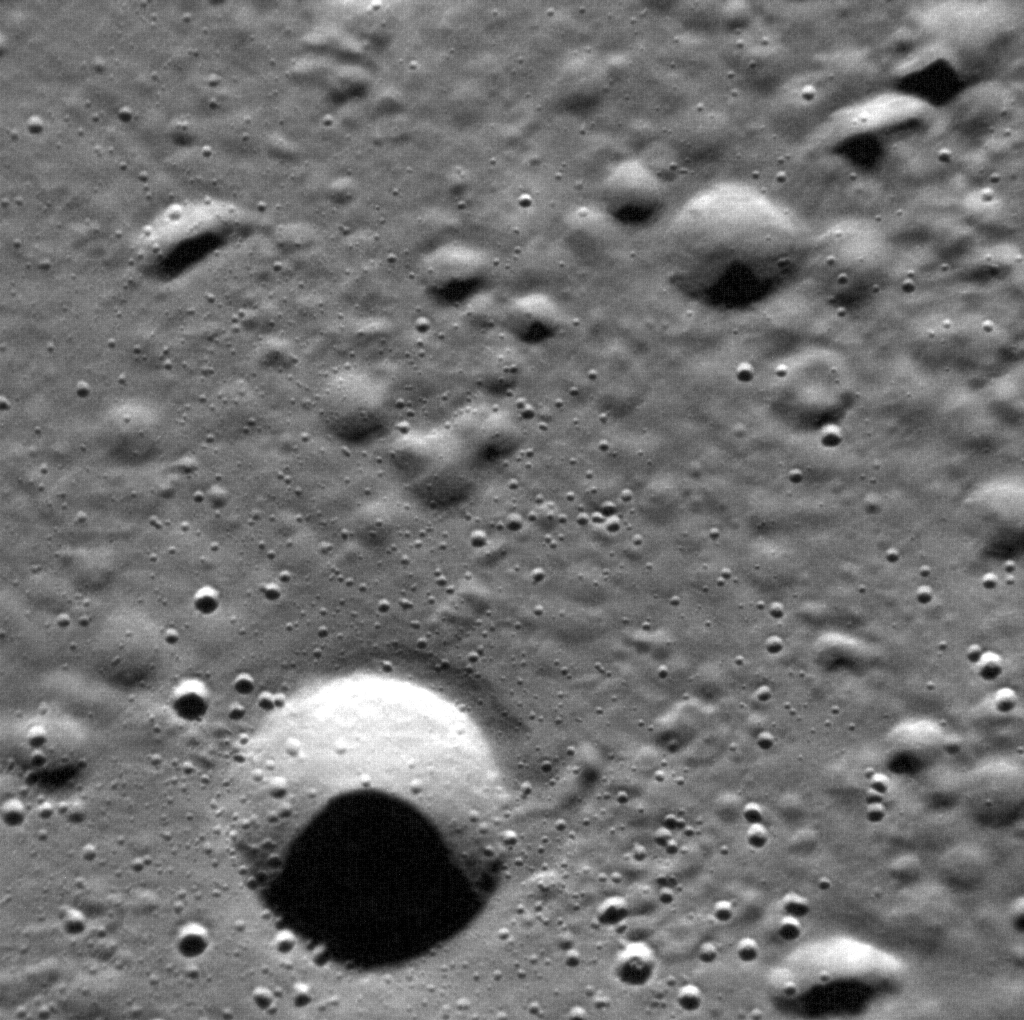

This Erosion

This view of Mercury’s surface illustrates the process of erosion on the innermost planet. At present on Earth, the dominant agents that work to wear down the landscape are flowing water, moving ice (glaciers), and blowing wind. Mercury lacks these agents, and its atmosphere is far too thin to offer protection from cosmic impacts. As a result, Mercury’s surface is exposed to impact cratering by objects ranging from micrometer-sized dust motes to multi-kilometer asteroids and comets. Here we see craters in various stages of degradation. Some craters have been worn down to mere dimples, while other, younger, impacts still retain their original shapes. Craters that have a non-circular shape or that occur in clusters are probably secondary craters formed when material ejected from primary impacts falls back to the surface.

This image was acquired as a high-resolution targeted observation. Targeted observations are images of small areas on Mercury’s surface at resolutions much higher than the 250-meter/pixel (820 feet/pixel) morphology base map or the 1-kilometer/pixel (0.6 miles/pixel) color base map. It is not possible to cover all of Mercury’s surface at this high resolution during MESSENGER’s one-year mission, but several areas of high scientific interest are generally imaged in this mode each week.

On March 17, 2011 (March 18, 2011, UTC), MESSENGER became the first spacecraft ever to orbit the planet Mercury. The mission is currently in its commissioning phase, during which spacecraft and instrument performance are verified through a series of specially designed checkout activities. In the course of the one-year primary mission, the spacecraft’s seven scientific instruments and radio science investigation will unravel the history and evolution of the Solar System’s innermost planet. Visit the Why Mercury? section of this website to learn more about the science questions that the MESSENGER mission has set out to answer.

Date acquired: April 05, 2011
Image Mission Elapsed Time (MET): 210460801
Image ID: 91858
Instrument: Narrow Angle Camera (NAC) of the Mercury Dual Imaging System (MDIS)
Center Latitude: 73.0°
Center Longitude: 4.0° E
Resolution: 16 meters/pixel
Scale: The scene is about 16 km (10 mi.) across.

These images are from MESSENGER, a NASA Discovery mission to conduct the first orbital study of the innermost planet, Mercury. For information regarding the use of images, see the MESSENGER image use policy.

Credit: NASA/Johns Hopkins University Applied Physics Laboratory/Carnegie Institution of Washington